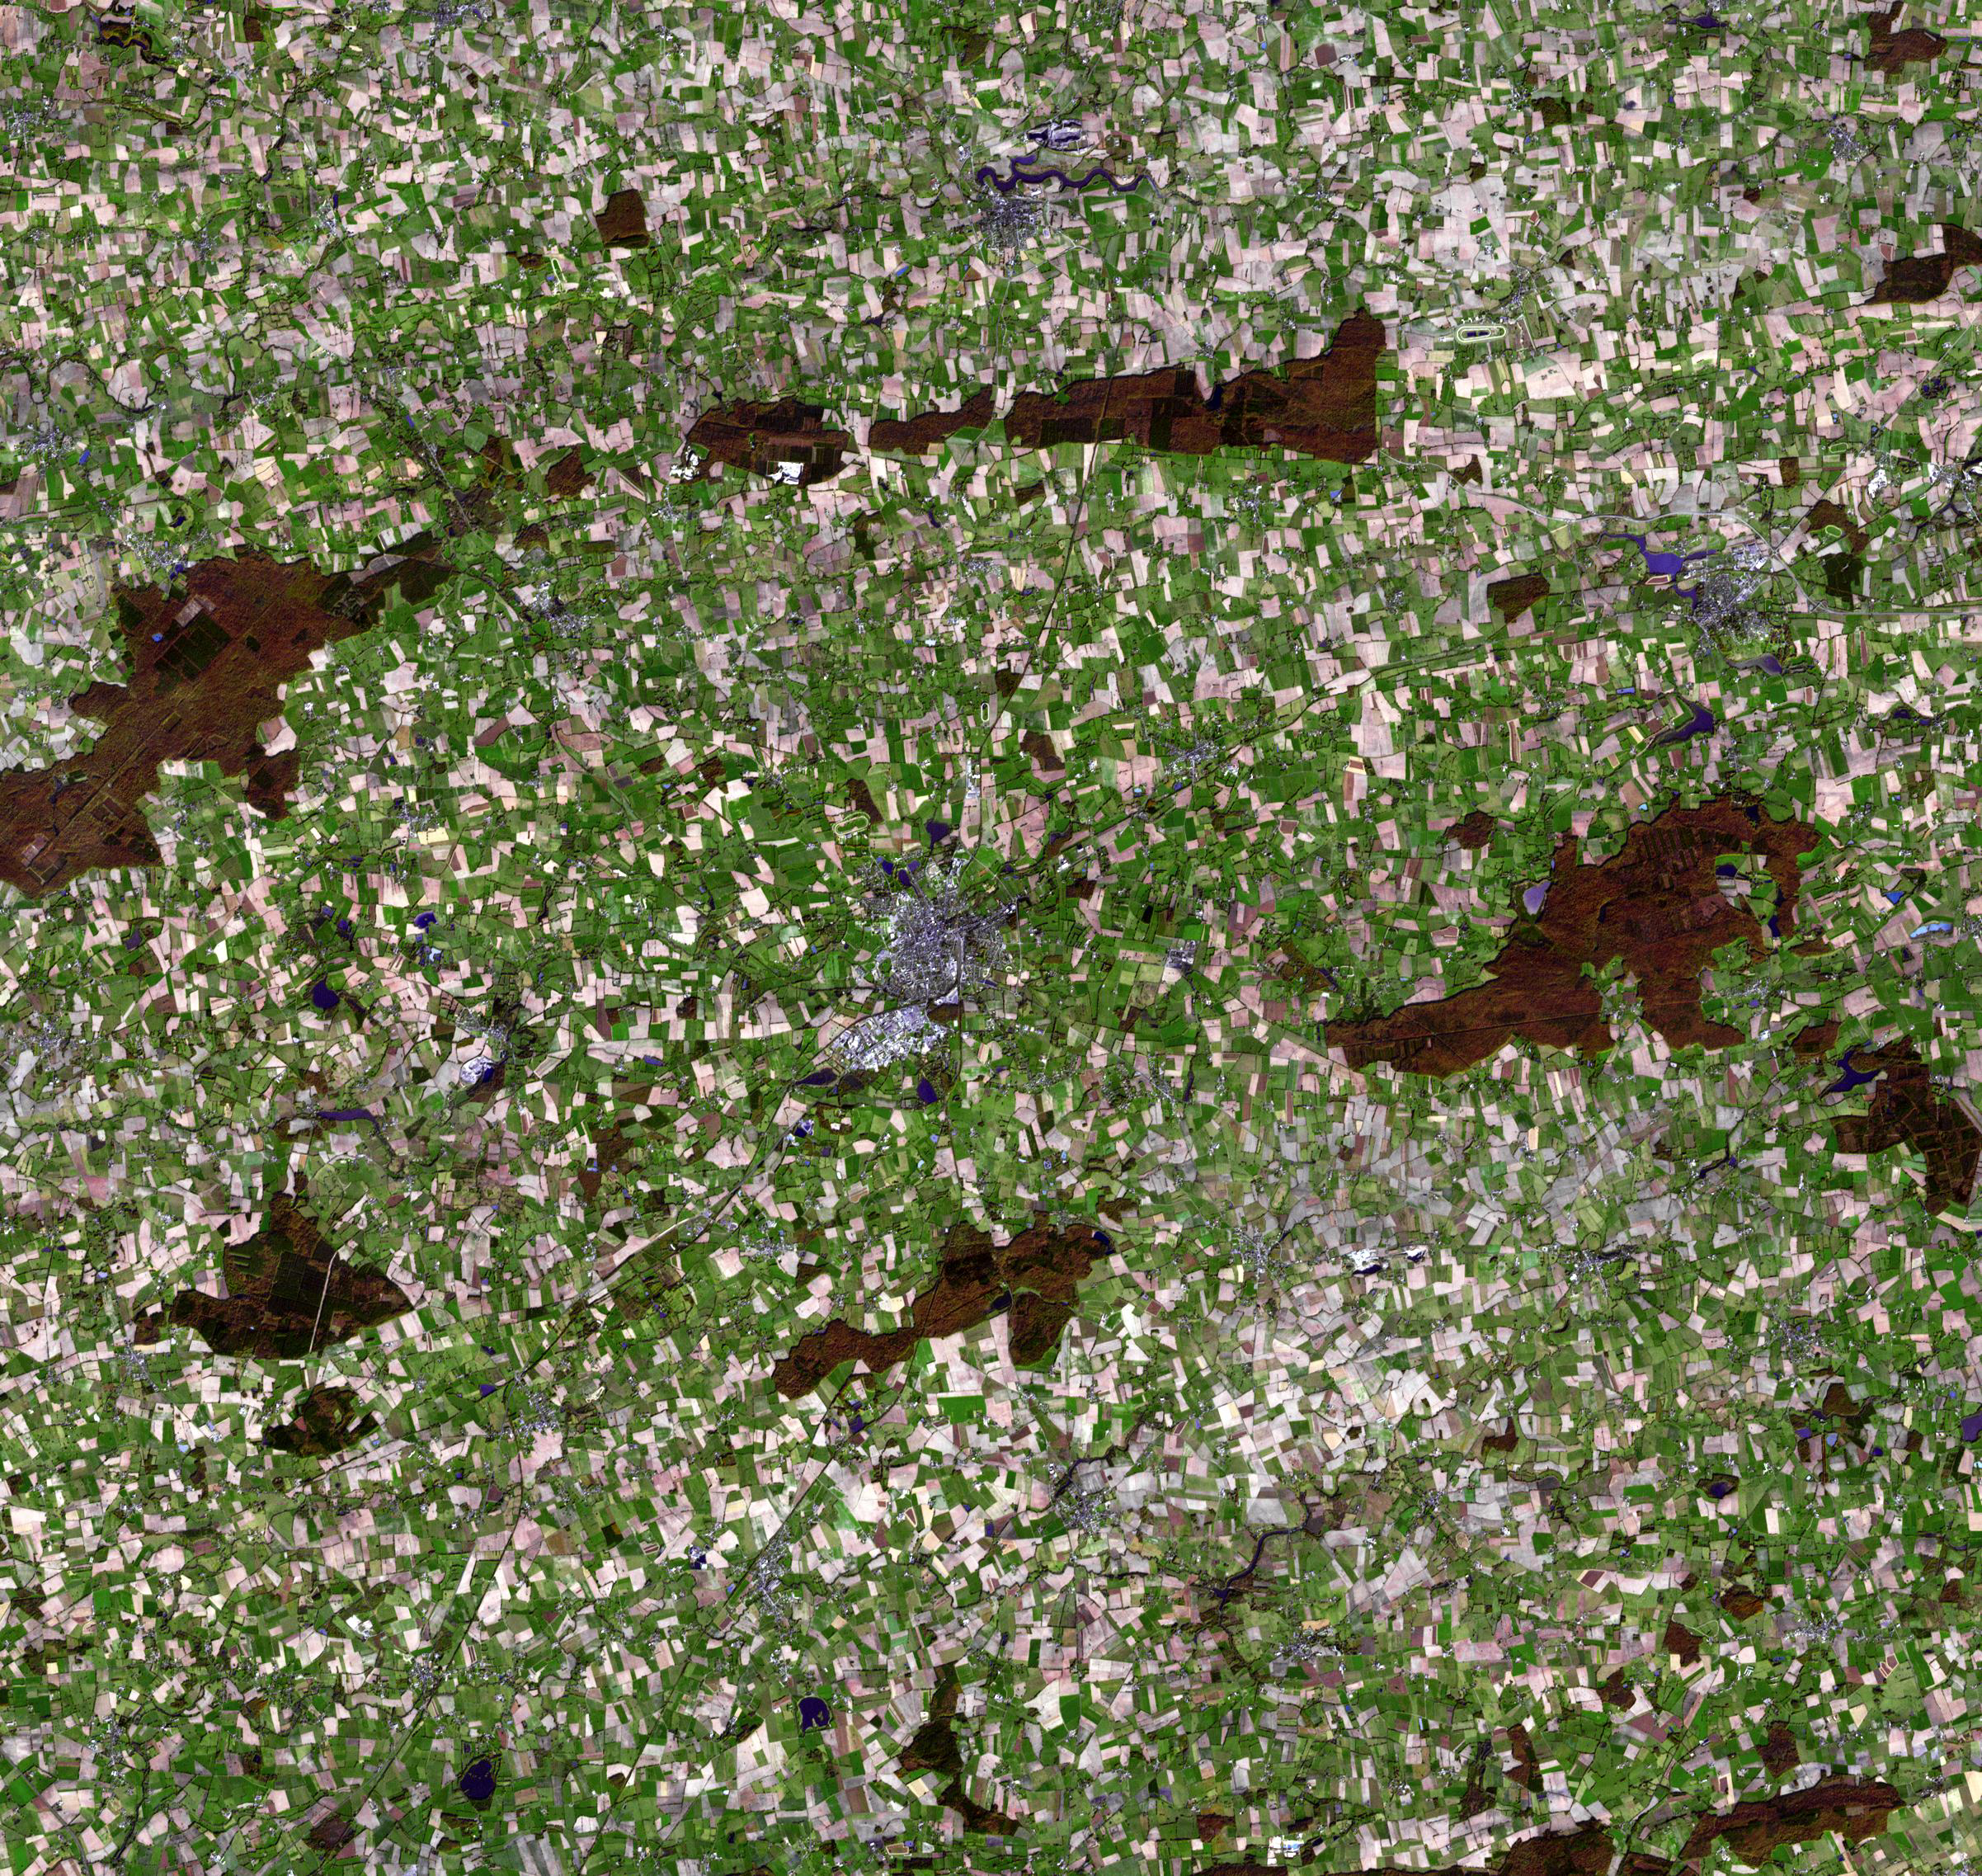

Chateaubriant, France

The city of Chateaubriant is located in northwest France, surrounded by very old farmsteads. Founded in the 11th century because of its strategic location on the Chere River, the present city has about 13,000 inhabitants. The surrounding countryside presents an interesting pattern of randomly oriented, small individual farmsteads. This pattern is a vestige of Middle Age land practices, and is prevalent throughout Europe. The image was acquired November 5, 2007, covers an area of 36 x 34 km, and is located at 47.7 degrees north latitude, 1.4 degrees west longitude.

With its 14 spectral bands from the visible to the thermal infrared wavelength region and its high spatial resolution of 15 to 90 meters (about 50 to 300 feet), ASTER images Earth to map and monitor the changing surface of our planet. ASTER is one of five Earth-observing instruments launched December 18, 1999, on NASA’s Terra. The instrument was built by Japan’s Ministry of Economy, Trade and Industry. A joint U.S./Japan science team is responsible for validation and calibration of the instrument and the data products.

The broad spectral coverage and high spectral resolution of ASTER provides scientists in numerous disciplines with critical information for surface mapping and monitoring of dynamic conditions and temporal change. Example applications are: monitoring glacial advances and retreats; monitoring potentially active volcanoes; identifying crop stress; determining cloud morphology and physical properties; wetlands evaluation; thermal pollution monitoring; coral reef degradation; surface temperature mapping of soils and geology; and measuring surface heat balance.

The U.S. science team is located at NASA’s Jet Propulsion Laboratory, Pasadena, Calif. The Terra mission is part of NASA’s Science Mission Directorate, Washington, D.C.

Credit: NASA/GSFC/METI/ERSDAC/JAROS, and U.S./Japan ASTER Science Team